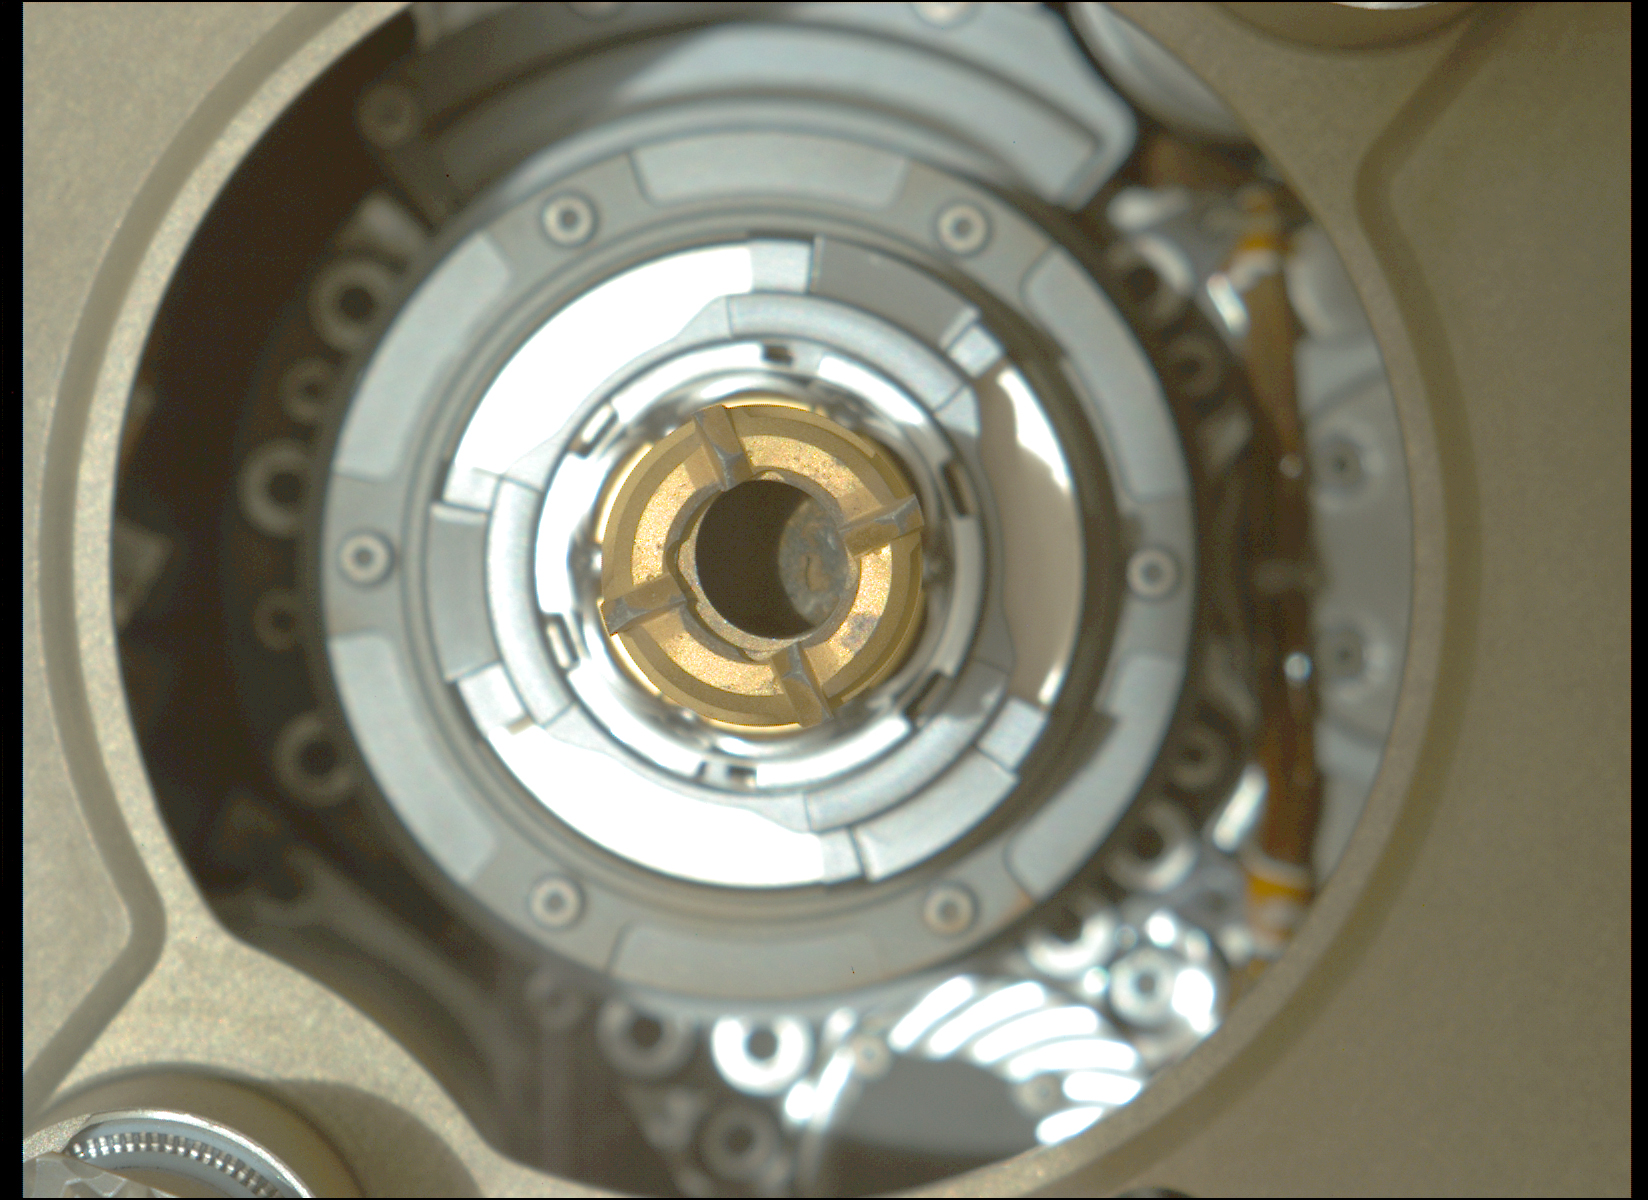

Confirmation of Montdenier Sample in Perseverance’s Drill

This image taken by the Mastcam-Z camera aboard NASA’s Perseverance rover on Sept. 4, 2021, confirmed that the rover had retained a rock core in the sample tube held in the drill at the end of its robotic arm.

After Perseverance drilled the hole called “Montdenier” in the rock nicknamed “Rochette” on Sept. 1 and acquired the rock core, which is slightly thicker than a pencil, the rover vibrated it to clear any material stuck between the coring bit and the sample tube within the bit. The rover then conducted additional imaging to double-check that it retained the rock.

This image has been processed to enhance contrast.

A key objective for Perseverance’s mission on Mars is astrobiology, including the search for signs of ancient microbial life. The rover will characterize the planet’s geology and past climate, pave the way for human exploration of the Red Planet, and be the first mission to collect and cache Martian rock and regolith.

The Mars 2020 Perseverance mission is part of NASA’s Moon to Mars exploration approach, which includes Artemis missions to the Moon that will help prepare for human exploration of the Red Planet.

Subsequent NASA missions, in cooperation with ESA (European Space Agency), would send spacecraft to Mars to collect these sealed samples from the surface and return them to Earth for in-depth analysis.

NASA’s Jet Propulsion Laboratory in Southern California built and manages operations of the Mars 2020 Perseverance rover for NASA.

For more information about the mission, go to: https://mars.nasa.gov/mars2020

Arizona State University in Tempe leads the operations of the Mastcam-Z instrument, working in collaboration with Malin Space Science Systems in San Diego.

Credit: NASA/JPL-Caltech/ASU/MSSS